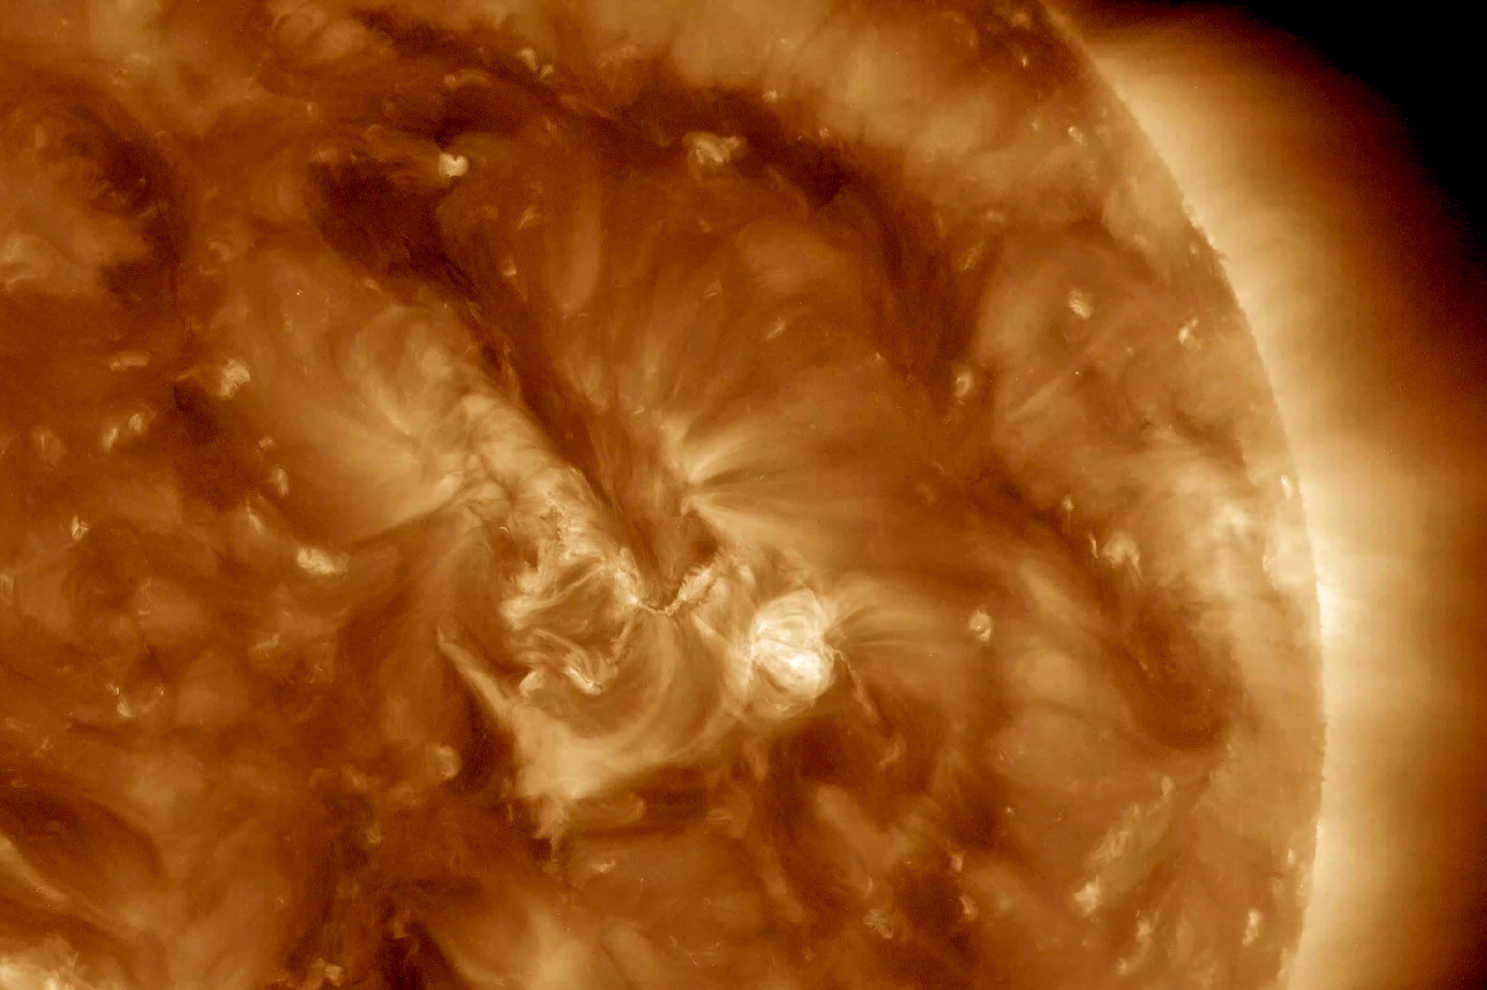

Small Surf

A minor solar eruption triggered a crackling, white flash that sent an expanding wave of plasma below it over about six hours (Nov. 4, 2016). Some of the plasma also appeared to surge along a narrow path above the active region as well. Such occurrences are fairly common, but still interesting to watch up close. The images were taken in a wavelength of extreme ultraviolet light.

Movies
PIA21202_Smallwave193_big.mp4
PIA21202_Smallwave193_sm.mp4

SDO is managed by NASA’s Goddard Space Flight Center, Greenbelt, Maryland, for NASA’s Science Mission Directorate, Washington. Its Atmosphere Imaging Assembly was built by the Lockheed Martin Solar Astrophysics Laboratory (LMSAL), Palo Alto, California.

Credit: NASA/GSFC/Solar Dynamics Observatory